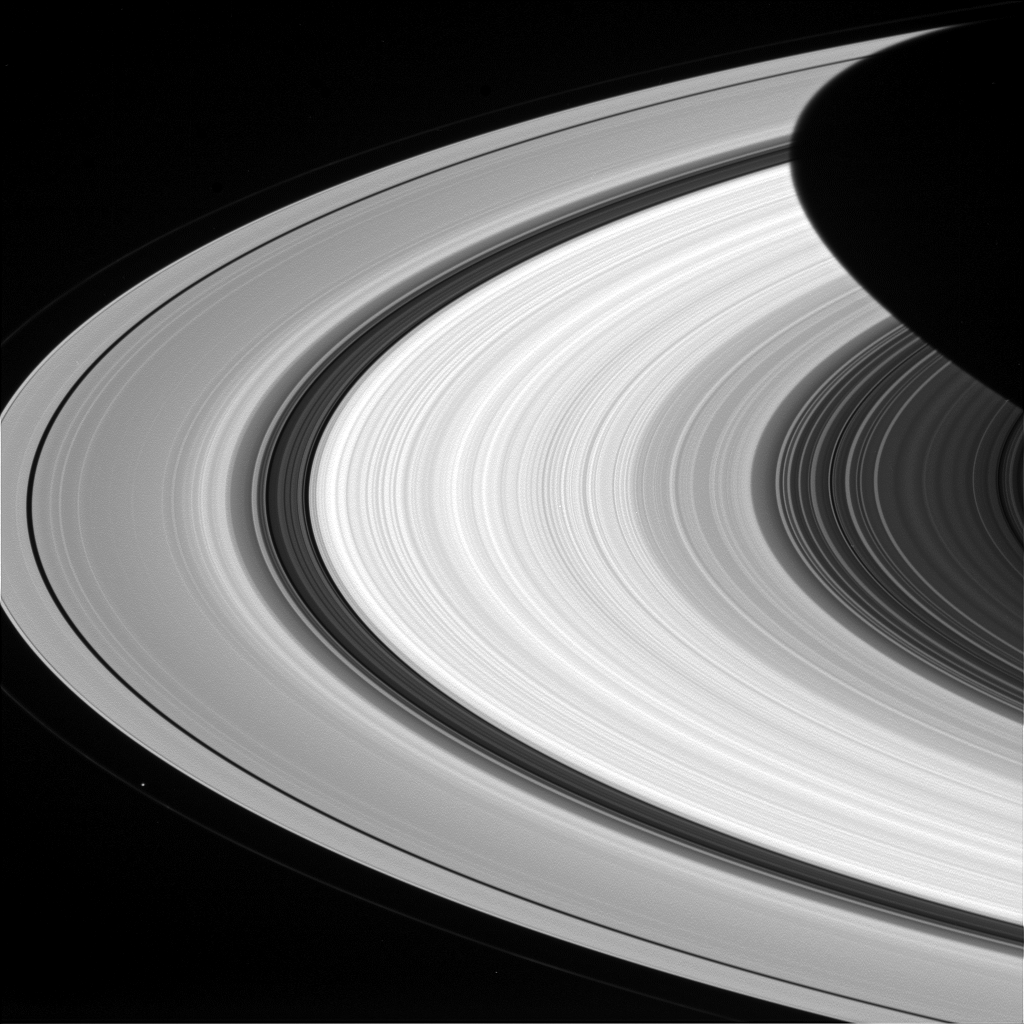

Groovy

From afar, Saturn’s rings look like a solid, homogenous disk of material. But upon closer examination from Cassini, we see that there are varied structures in the rings at almost every scale imaginable.

Structures in the rings can be caused by many things, but often times Saturn’s many moons are the culprits. The dark gaps near the left edge of the A ring (the broad, outermost ring here) are caused by the moons (Pan and Daphnis) embedded in the gaps, while the wider Cassini division (dark area between the B ring and A ring here) is created by a resonance with the medium-sized moon Mimas (which orbits well outside the rings). Prometheus is seen orbiting just outside the A ring in the lower left quadrant of this image; the F ring can be faintly seen to the left of Prometheus.

This view looks toward the sunlit side of the rings from about 15 degrees above the ringplane. The image was taken in red light with the Cassini spacecraft wide-angle camera on Jan. 8, 2015.

The view was obtained at a distance of approximately 566,000 miles (911,000 kilometers) from Saturn and at a Sun-Saturn-spacecraft, or phase, angle of 37 degrees. Image scale is 34 miles (54 kilometers) per pixel.

The Cassini-Huygens mission is a cooperative project of NASA, the European Space Agency and the Italian Space Agency. NASA’s Jet Propulsion Laboratory, a division of the California Institute of Technology in Pasadena, manages the mission for NASA’s Science Mission Directorate, Washington. The Cassini orbiter and its two onboard cameras were designed, developed and assembled at JPL. The imaging operations center is based at the Space Science Institute in Boulder, Colo.

Credit: NASA/JPL-Caltech/Space Science Institute